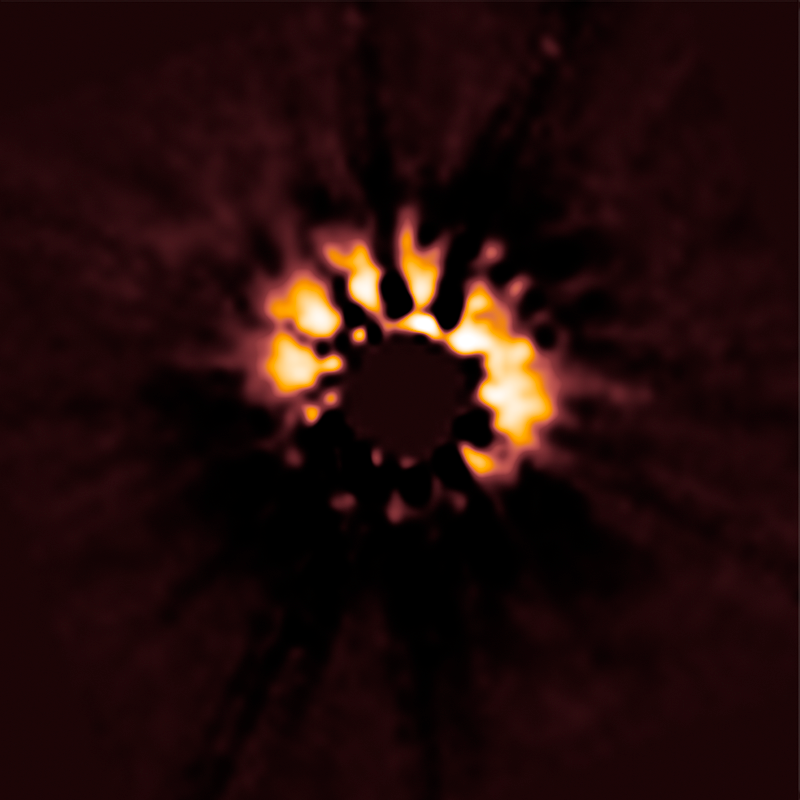

HD 191089

Object Name: HD 191089
Object Description: Circumstellar Disks
Instrument: HST/NICMOS
Filters: F110W

Compass and Scale Compass and Scale An astronomical image with a scale that shows how large an object is on the sky, a compass that shows how the object is oriented on the sky, and the filters with which the image was made.

Credit: NASA, ESA, R. Soummer and M. Perrin (STScI), L. Pueyo (STScI/Johns Hopkins University), C. Chen and D. Golimowski (STScI), J.B. Hagan (STScI/Purdue University), T. Mittal (University of California, Berkeley/Johns Hopkins University), E. Choquet, M. Moerchen, and M. N'Diaye (STScI), A. Rajan (Arizona State University), S. Wolff (STScI/Purdue University), J. Debes and D. Hines (STScI), and G. Schneider (Steward Observatory/University of Arizona)